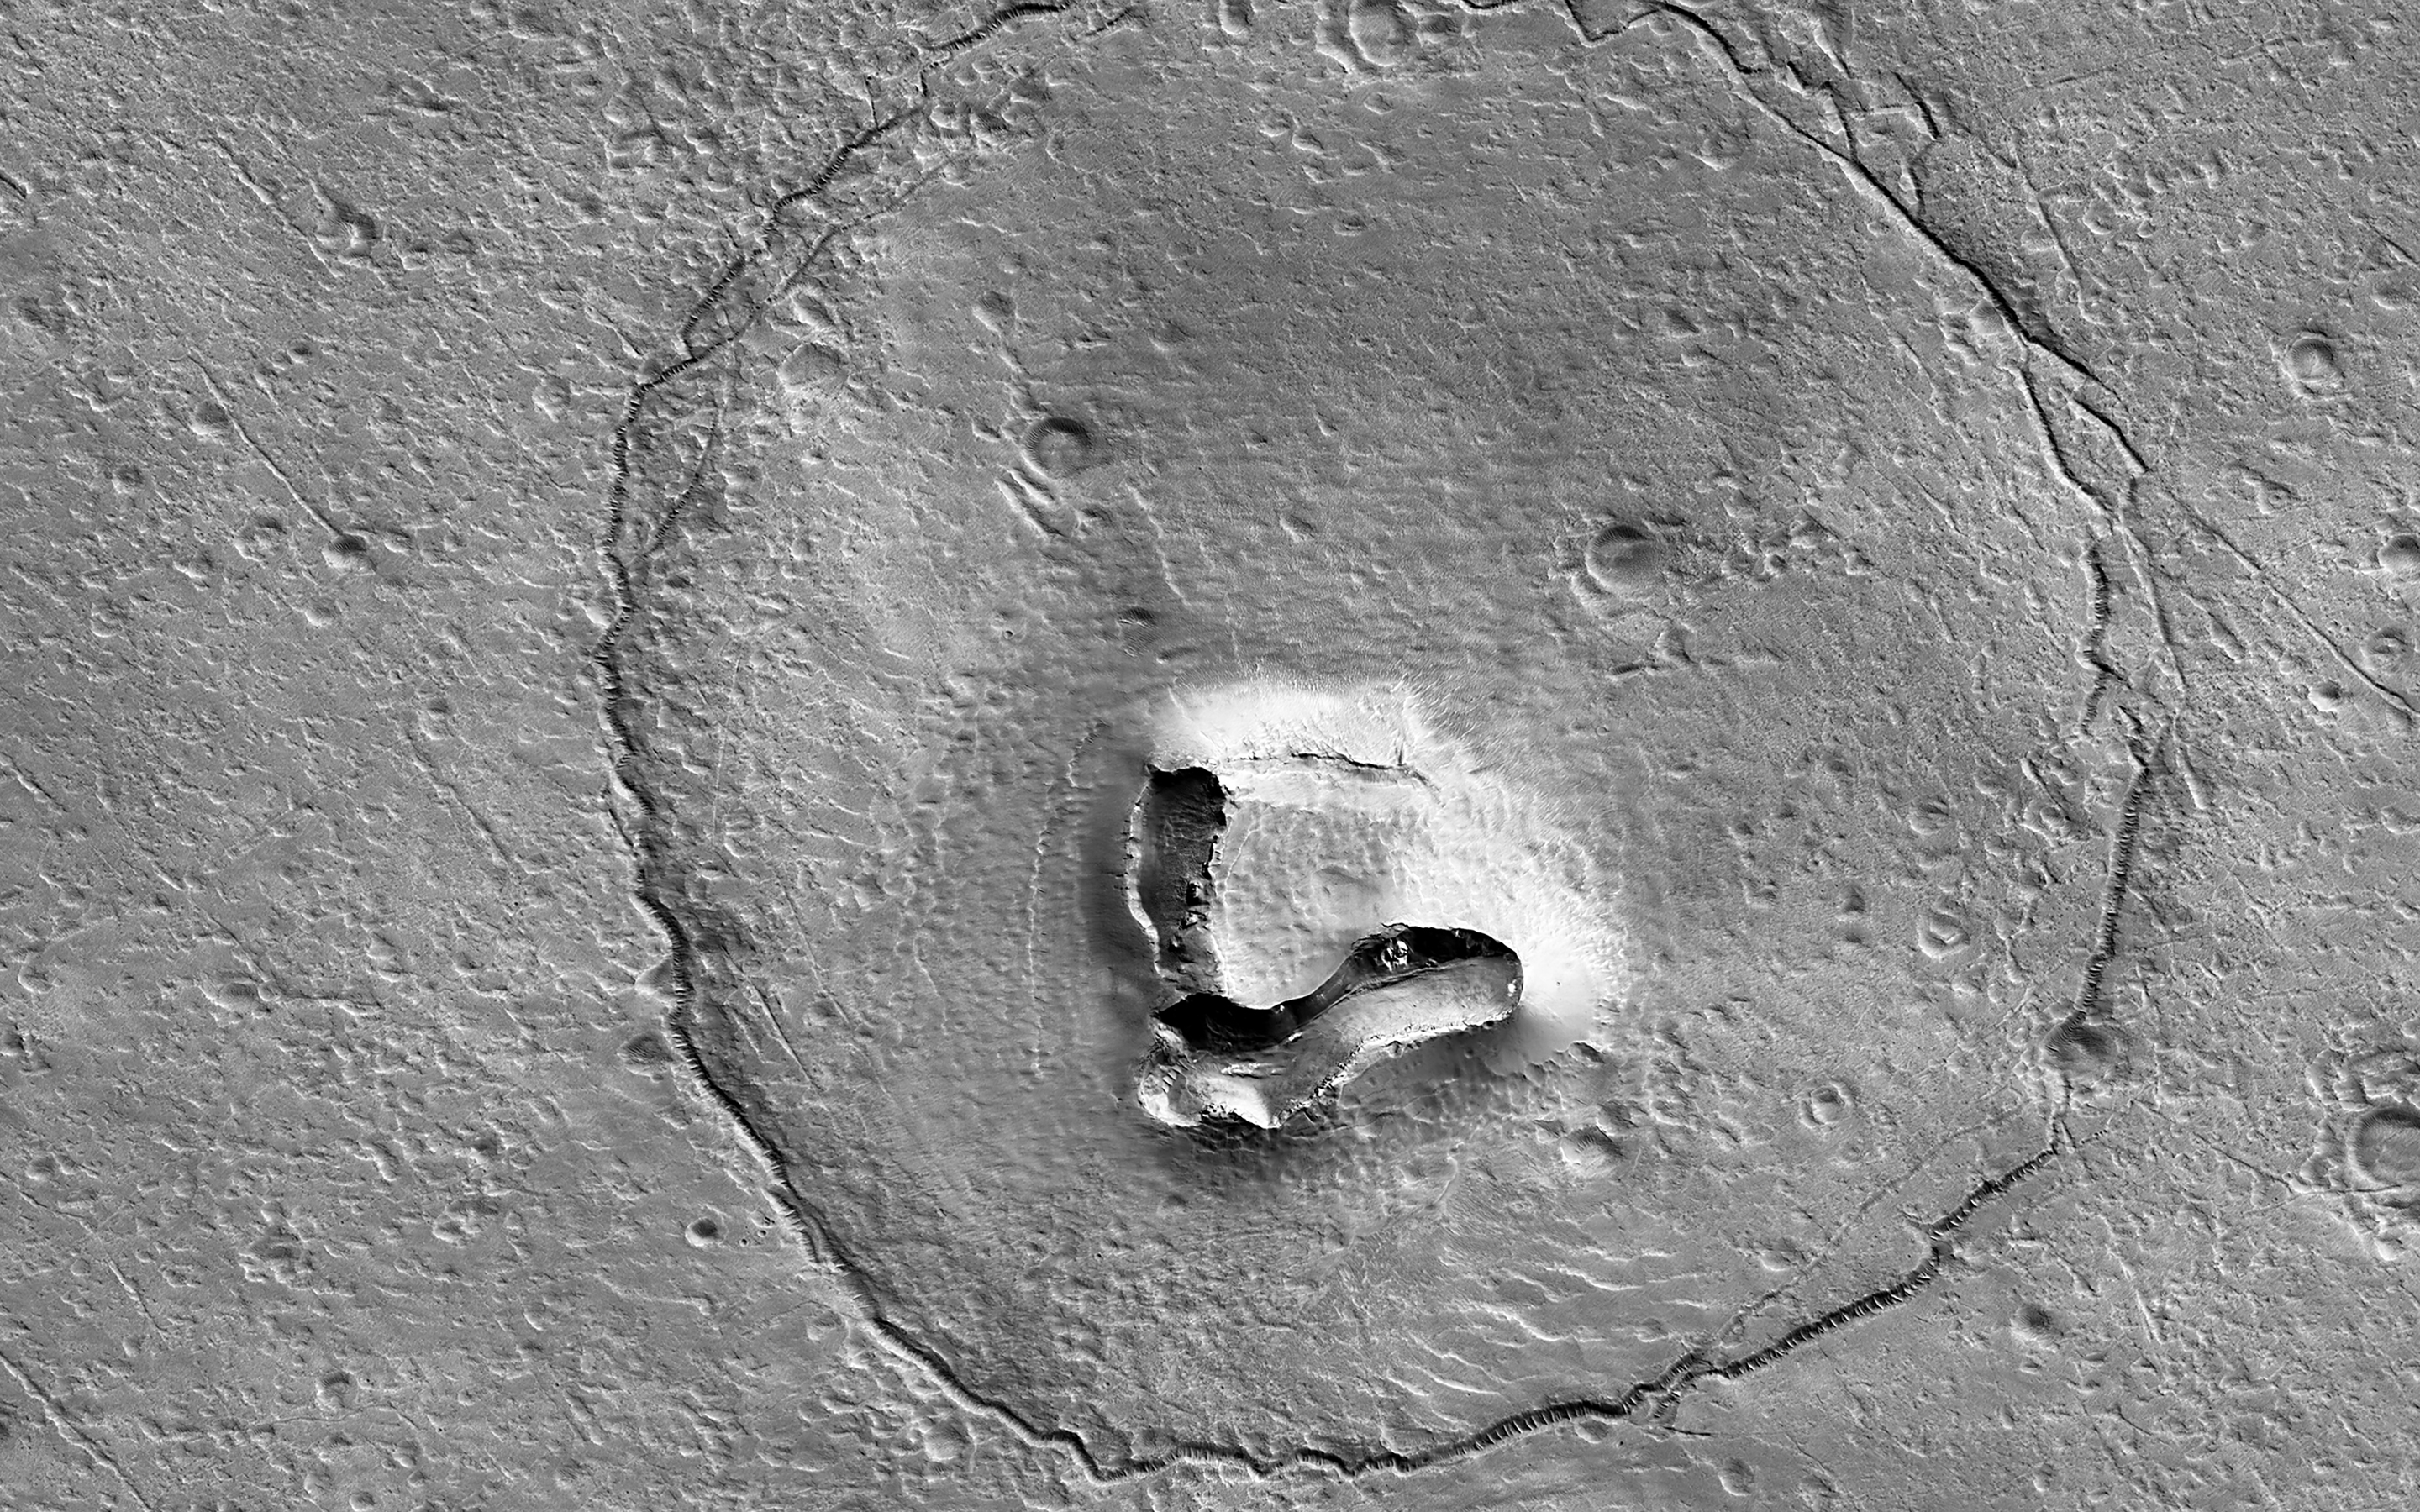

A Bear on Mars?

This feature looks a bit like a bear’s face. What is it really?

There’s a hill with a V-shaped collapse structure (the nose), two craters (the eyes), and a circular fracture pattern (the head). The circular fracture pattern might be due to the settling of a deposit over a buried impact crater. Maybe the nose is a volcanic or mud vent and the deposit could be lava or mud flows?

Maybe just grin and bear it. (Check out the stereo anaglyph!)

The map is projected here at a scale of 25 centimeters (9.8 inches) per pixel. (The original image scale is 26.0 centimeters [10.2 inches] per pixel [with 1 x 1 binning]; objects on the order of 78 centimeters [30.7 inches] across are resolved.) North is up.

This is a stereo pair with ESP_076347_1380.

The University of Arizona, in Tucson, operates HiRISE, which was built by Ball Aerospace & Technologies Corp., in Boulder, Colorado. NASA’s Jet Propulsion Laboratory, a division of Caltech in Pasadena, California, manages the Mars Reconnaissance Orbiter Project for NASA’s Science Mission Directorate, Washington.

Credit: NASA/JPL-Caltech/University of Arizona